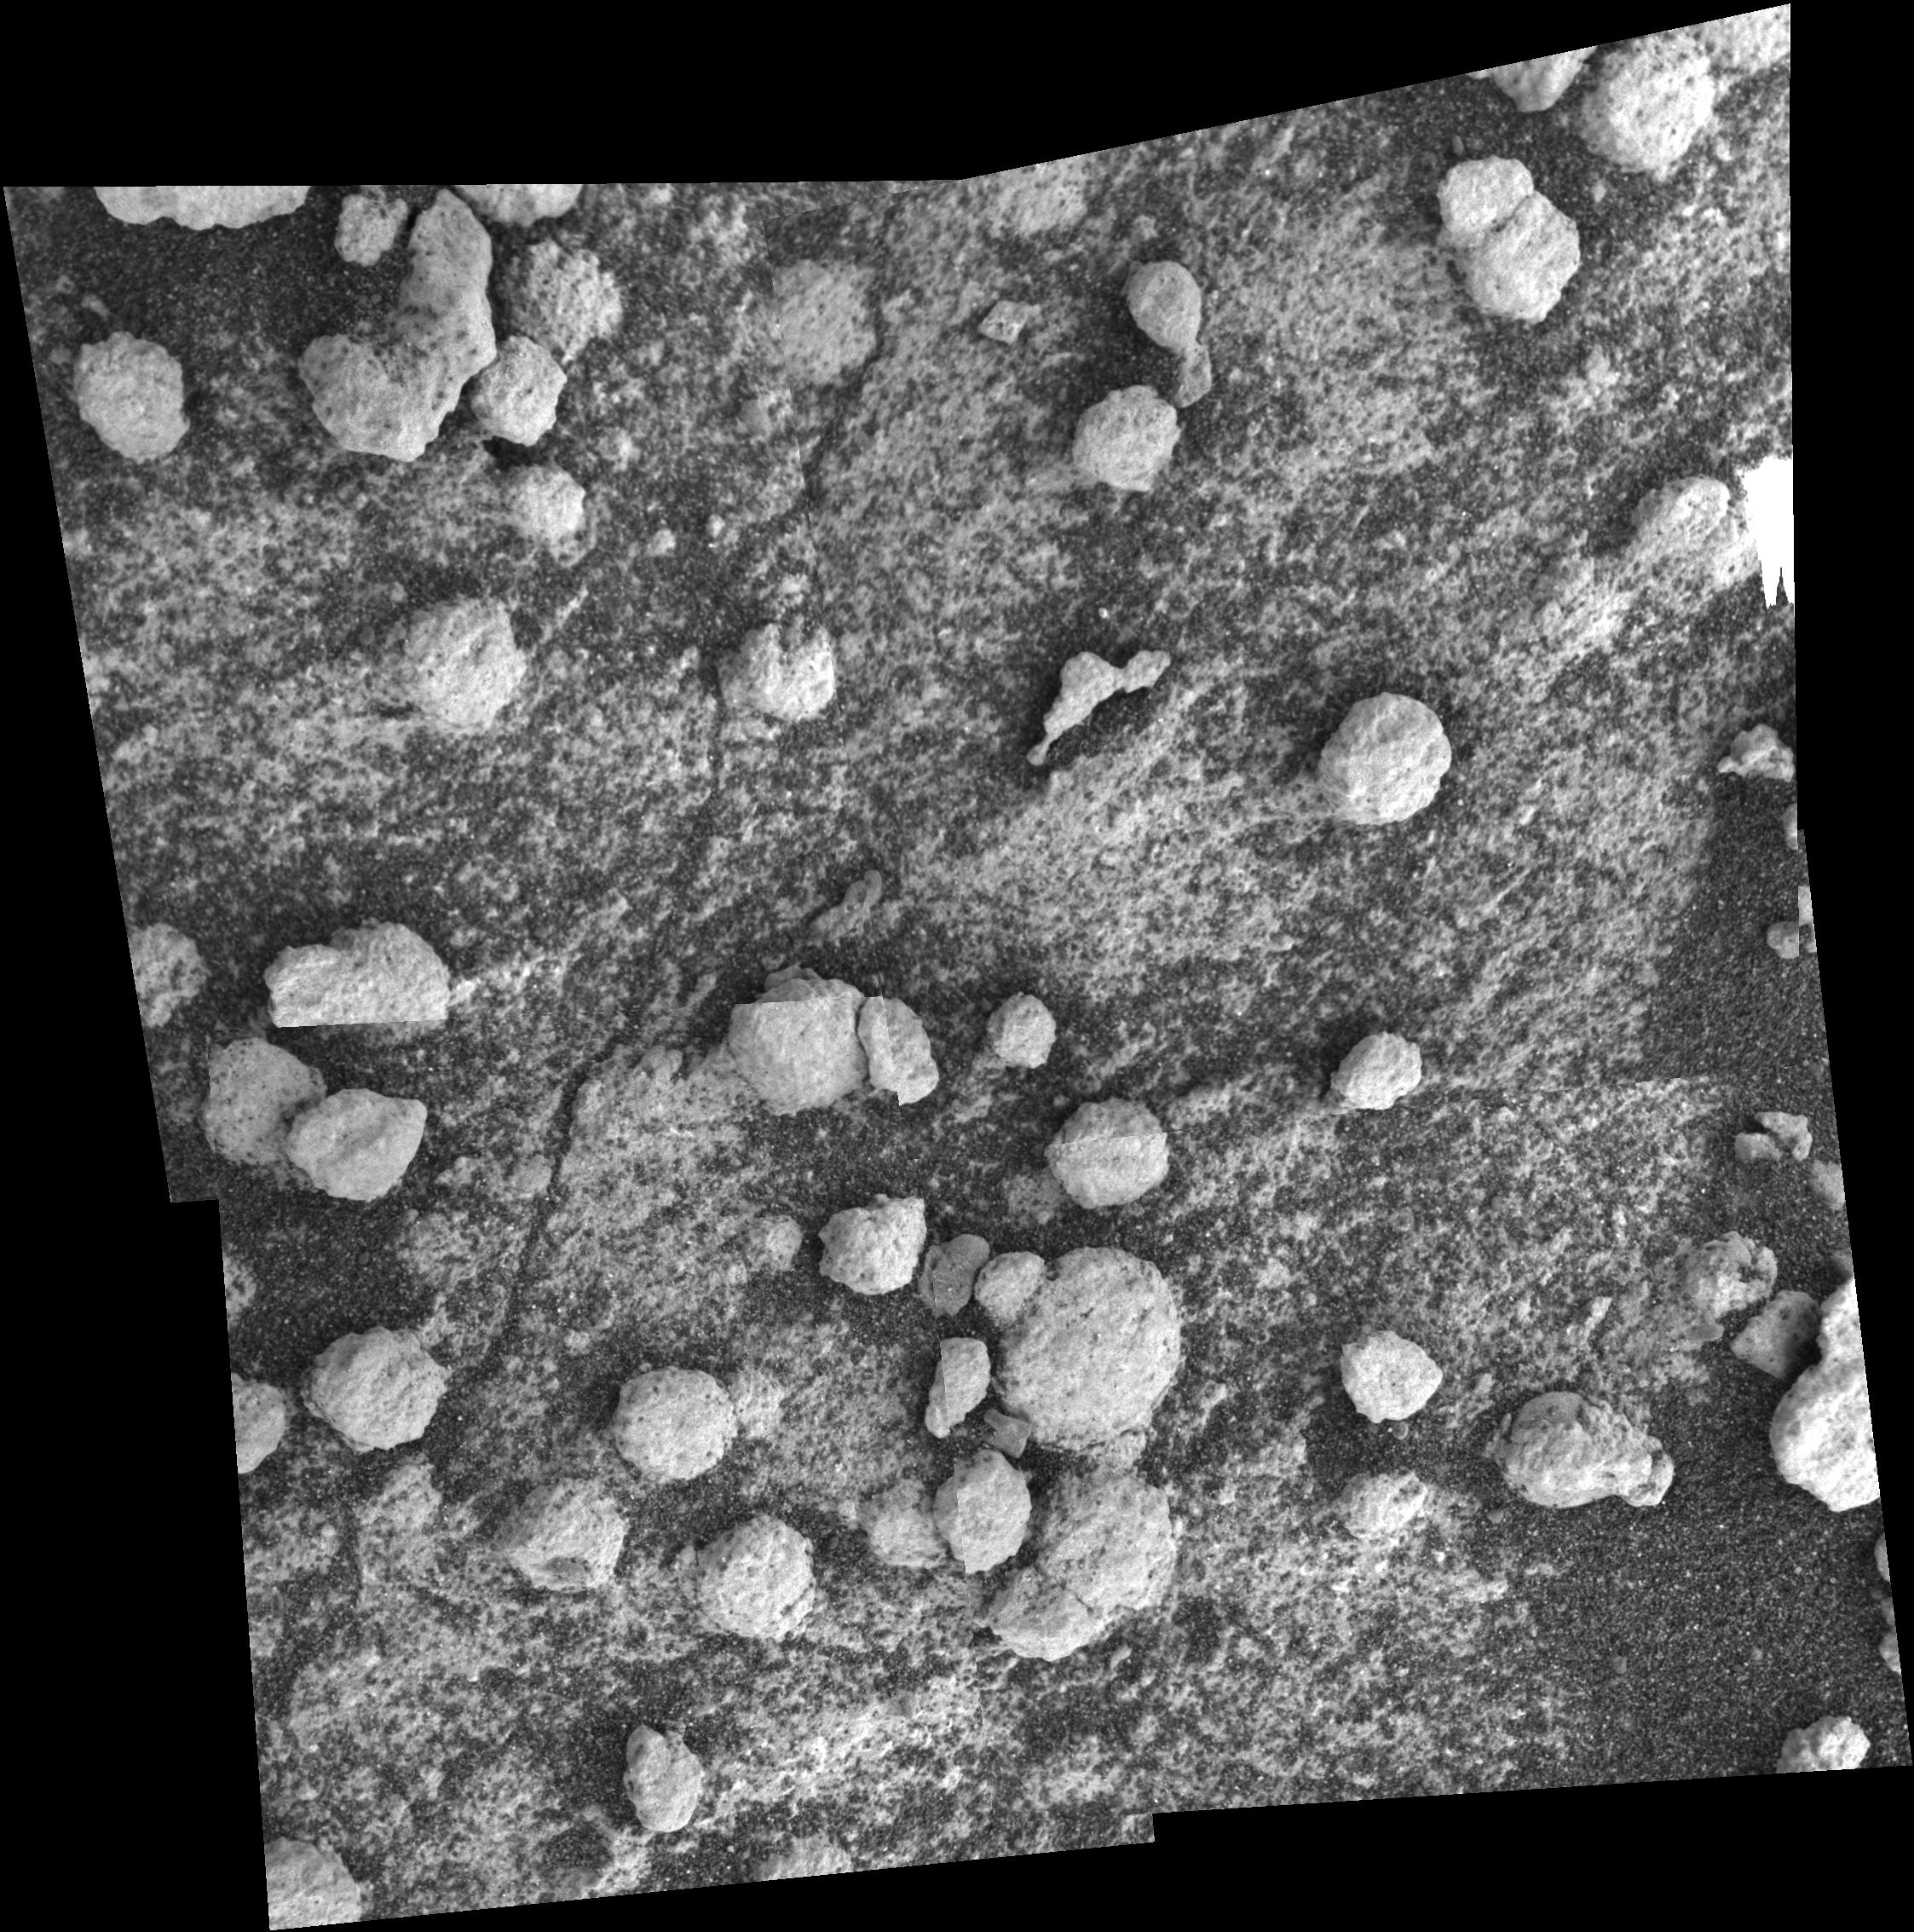

Browsing at ‘Bylot’

This mosaic, featuring the rock target dubbed “Bylot,” was acquired by NASA’s Mars Exploration Rover Opportunity on sol 194 (Aug. 9, 2004). It consists of four images taken by the rover’s microscopic imager. The spherules shown here are less round than the “blueberries” seen previously in “Endurance Crater,” perhaps because the minerals coating them are more resistant to erosion. Dark sand is partially covering the rock. The target was in complete shadow when the images were acquired, except for a small area at the upper right, where direct sunlight caused the camera to saturate and excess charge to “bloom” downward into adjacent pixels.

Credit: NASA/JPL/Cornell/USGS